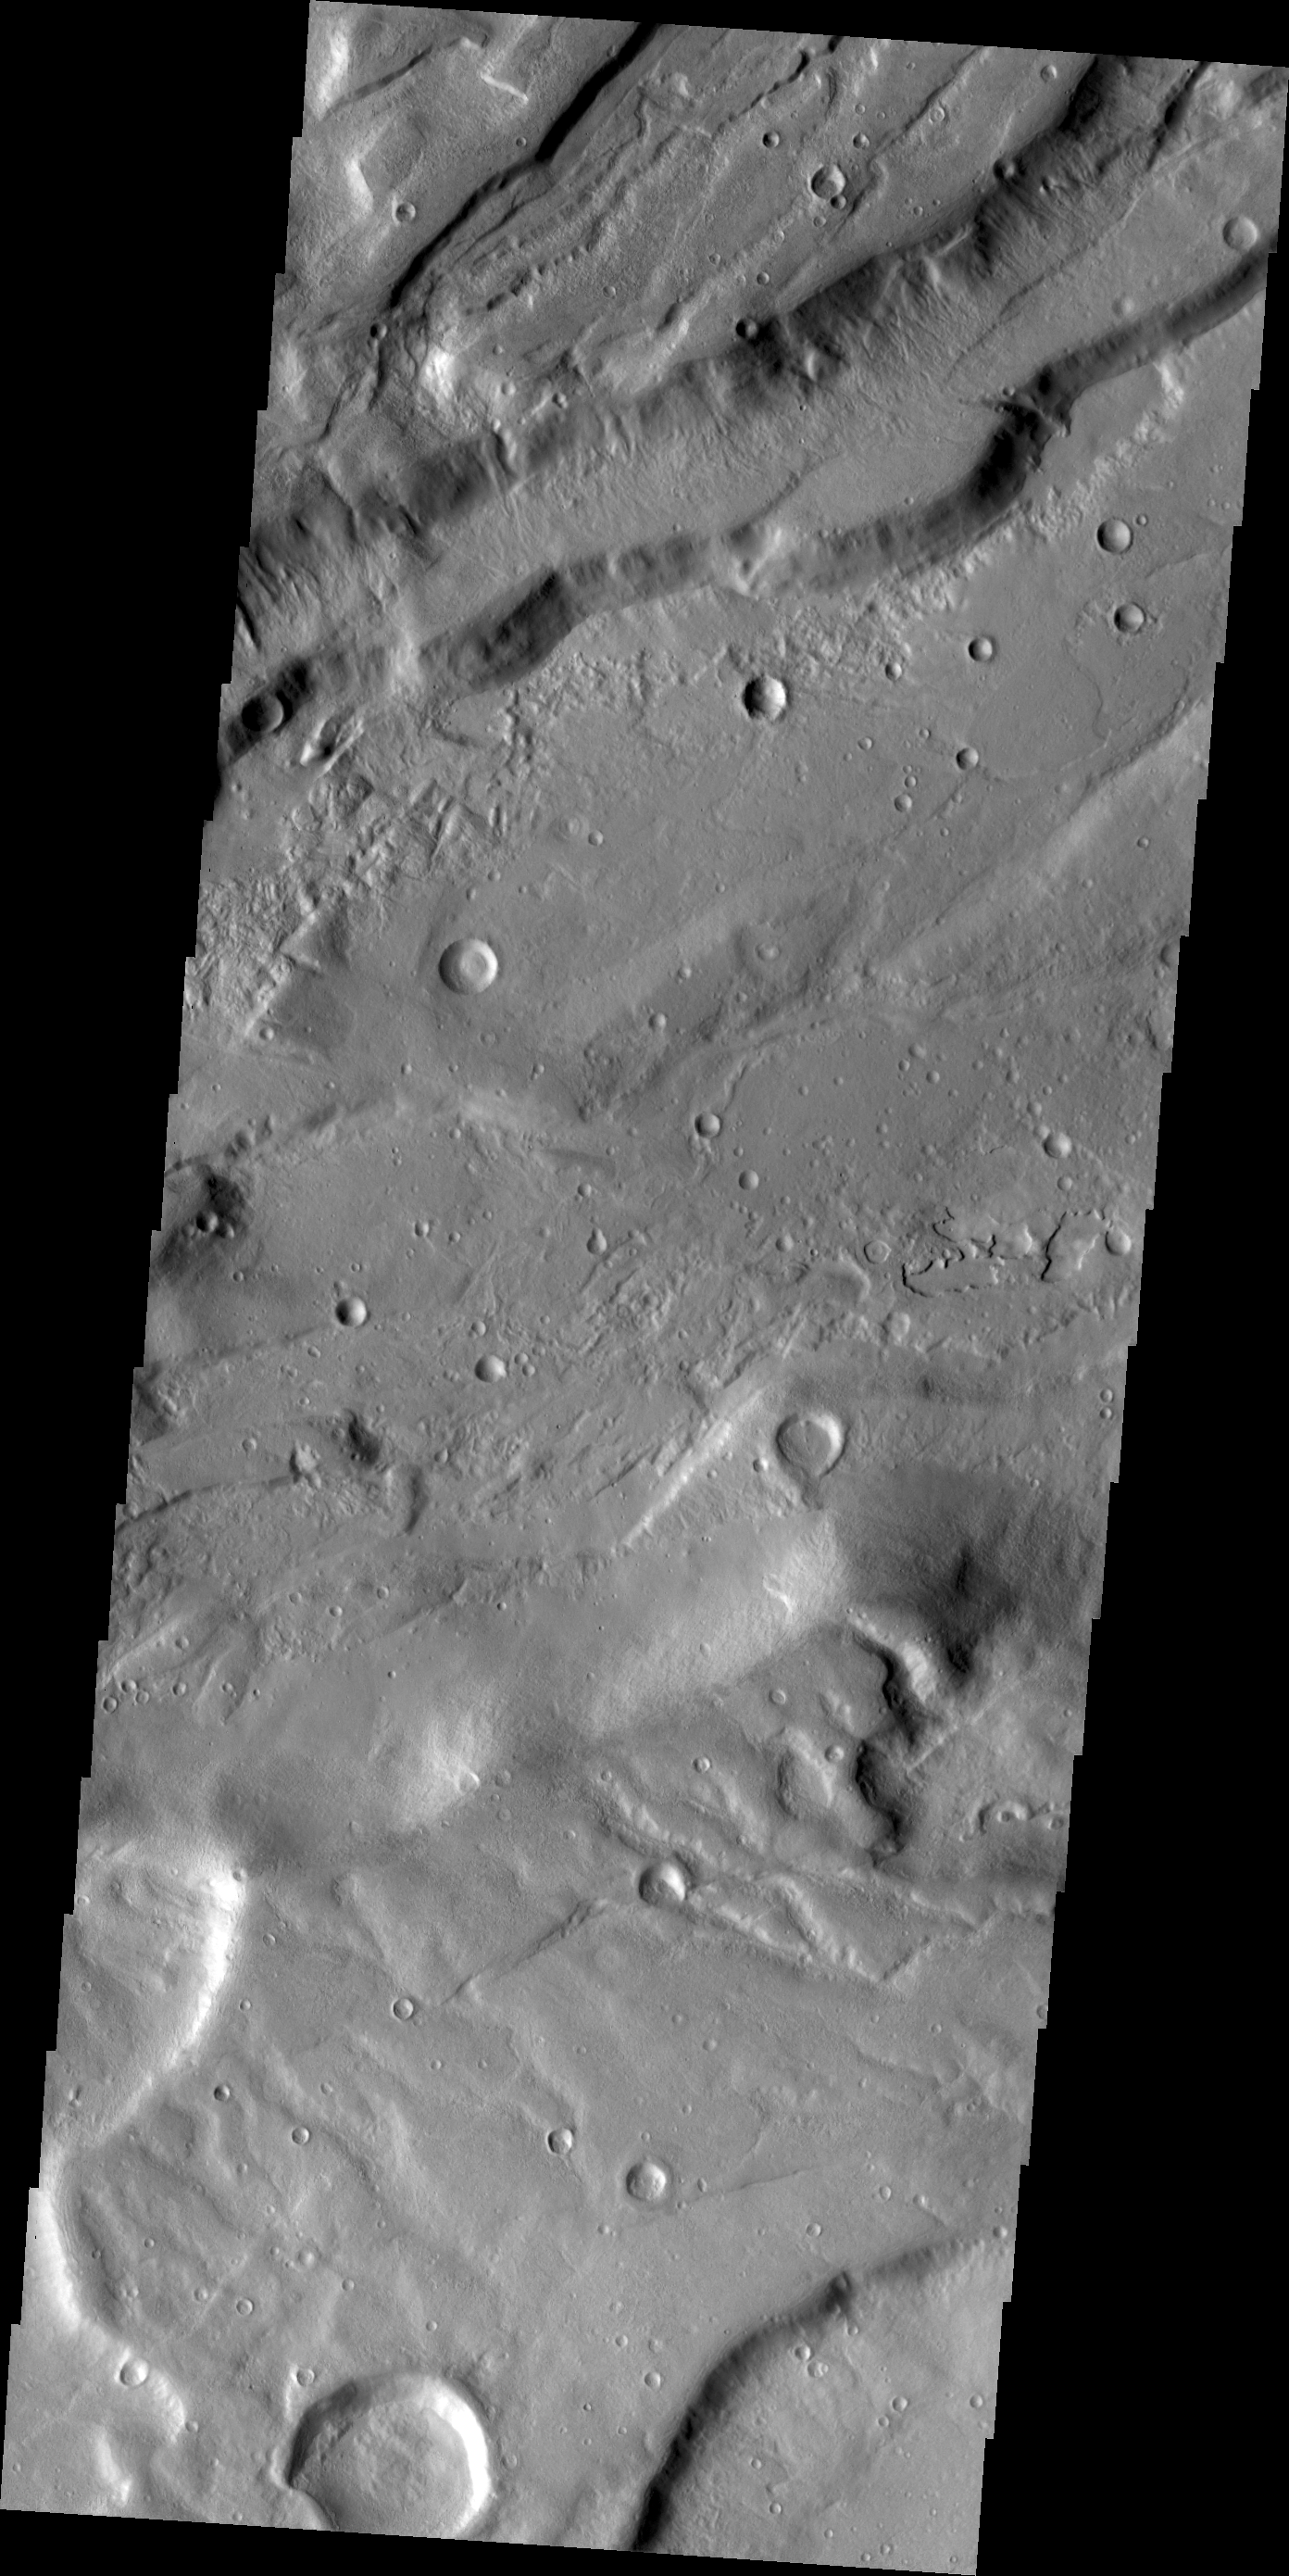

Tempe Terra

Large fractures have formed ‘steps’ in this region of Tempe Terra.

Credit: NASA/JPL/ASU